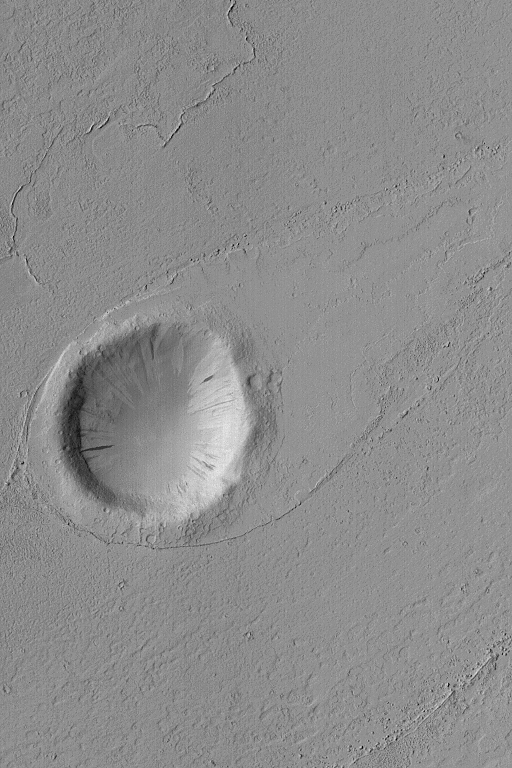

Crater in Marte Vallis

MGS MOC Release No. MOC2-566, 6 December 2003

This Mars Global Surveyor (MGS) Mars Orbiter Camera (MOC) image shows a streamlined tail-pointing toward the upper right (northeast)–in the lee of a meteor impact crater in Marte Vallis, a large valley and channel complex southeast and east of the Elysium volcanic region. The fluid that went through Marte Vallis, whether water, mud, lava, or otherwise, created this form as it moved from the lower left (southwest) toward the upper right. The crater is located near 19.0°N, 174.9°W. The image covers an area 3 km (1.9 mi) wide and is illuminated from the left.

Credit: NASA/JPL/Malin Space Science Systems